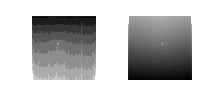

Last Images Opportunity Took

These two thumbnail images, with the ghostly dot of a faint Sun near the middle of each, are the last images NASA’s Opportunity rover took on Mars as a dust storm darkened the sky.

These images from the left and right eyes of the Panoramic Camera (Pancam) were used to estimate how opaque the atmosphere was (a measurement known as “tau”) on Opportunity’s final day of operation. With a tau of about 10.8 on that day, scientists knew that only a tiny amount of sunlight was getting through the dust. The left and right Pancam eyes had camera filters that typically help with geological investigations: 440-nanometer (deep blue) and 750-nanometer (red to infrared) filters, respectively. These filters would normally result in overexposed images, but with such weak sunlight, scientists were able to point the Pancams at the Sun and determine the tau.

The left Pancam image (Figure 1) has more wavy gradations. In the right Pancam image (Figure 2), the Sun appears as the larger whitish feature in the middle of the frame.

These images were taken in Perseverance Valley around 9:33 a.m. PDT (12:33 a.m. EDT) on June 10, 2018 (the 5,111st Martian day, or sol, of Opportunity’s mission). These thumbnails were not the last images transmitted by the rover: The last image sent (PIA22929) is a partial full-frame image of a dark sky. While full-frame image versions are typically sent after thumbnails, the full-frame versions of these images with faint spots of sun were never transmitted.

NASA’s Jet Propulsion Laboratory, a division of Caltech in Pasadena, California, manages the Mars Exploration Rover Project for NASA’s Science Mission Directorate in Washington.

Credit: NASA/JPL-Caltech/Cornell/ASU